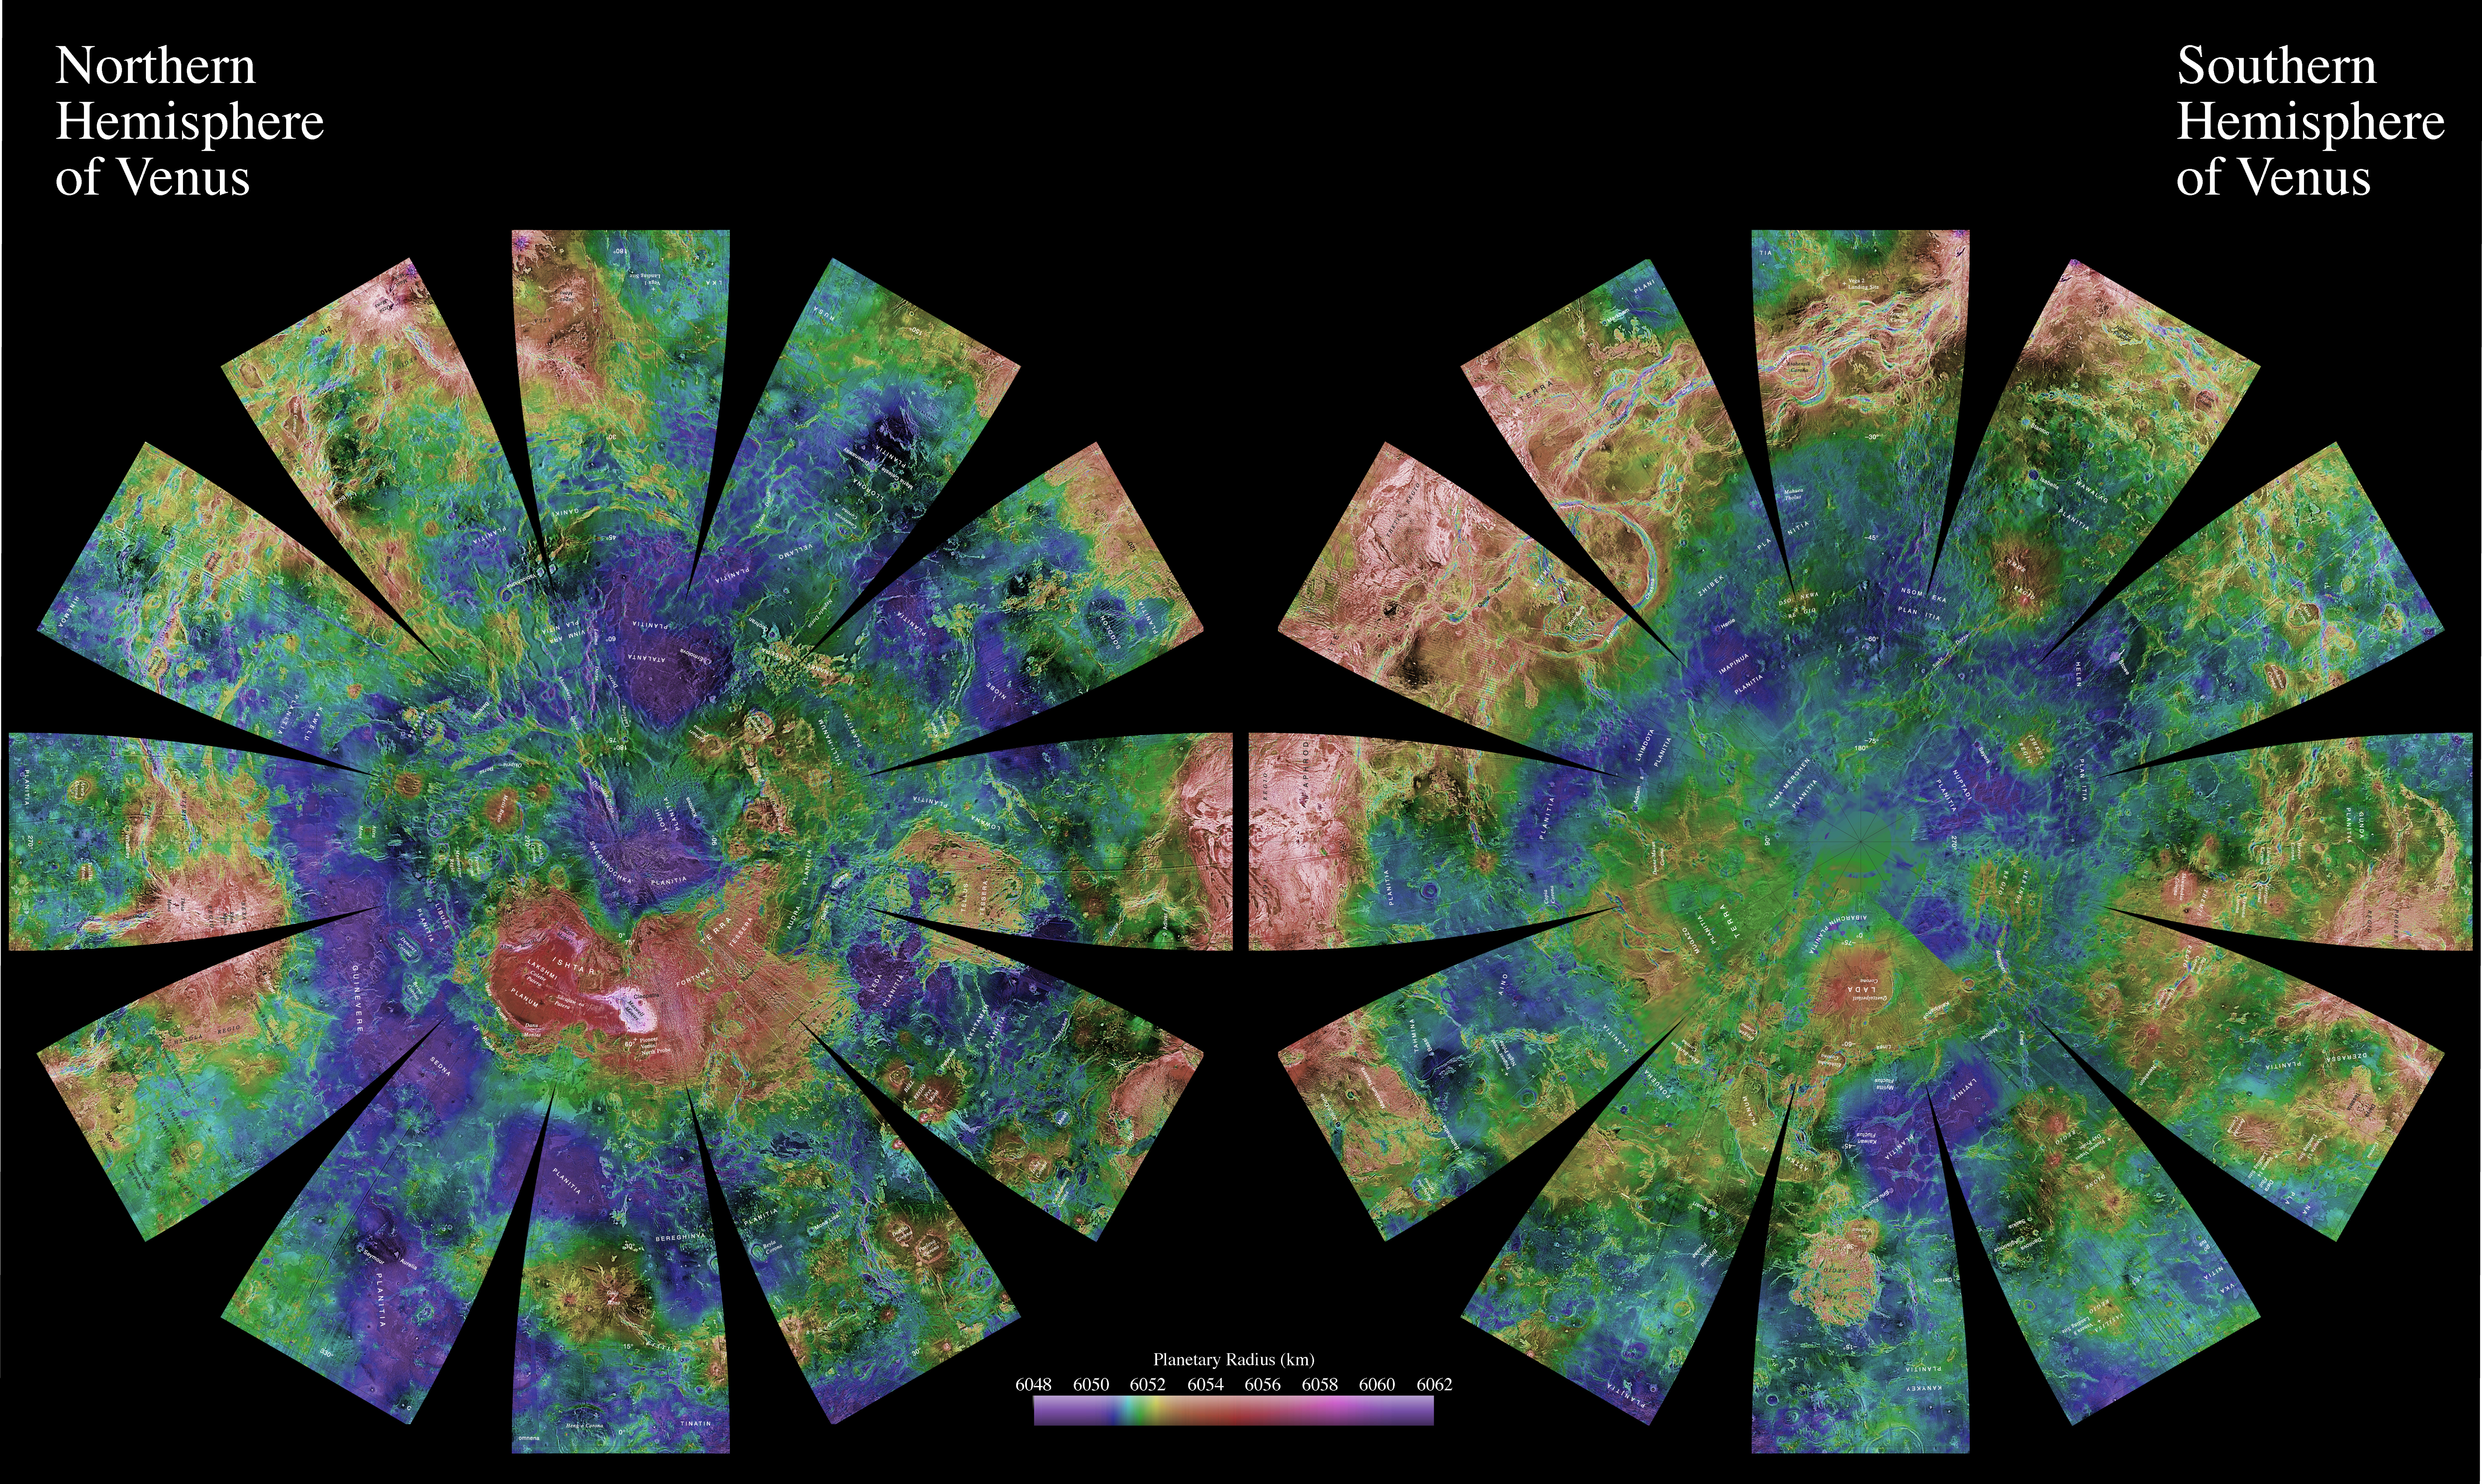

Venus Hemispherical Globes (with place names)

The images used for the base of this globe show the northern and southern hemispheres of Venus as revealed by more than a decade of radar investigations culminating in the 1990-1994 Magellan mission. The Magellan spacecraft imaged more than 98% of Venus at a resolution of about 100 meters; the effective resolution of these images is about 3 kilometers. A mosaic of the Magellan images (most with illumination from the west) forms the image base. Gaps in the Magellan coverage were filled with images from Soviet Venera 15 and 16 spacecraft in the northern quarter of the planet, with images from the Earth-based Arecibo radar in a region centered roughly on 0 degrees latitude and 0 degrees longitude, and with a neutral tone elsewhere (primarily near the south pole). The composite image was processed to improve contrast and to emphasize small features and was color-coded to represent elevation. Gaps in the elevation data from the Magellan radar altimeter were filled with altimetry from the Venera spacecraft and the U.S. Pioneer Venus missions.

The images are presented in a projection that portrays the entire surface of Venus in a manner suitable for the production of a globe. A specialized program was used to create the “flower petal” appearance of the images; the area of each petal from 0 to 75 degrees latitude is in the Transverse Mercator projection, and the area from 75 to 90 degrees latitude is in the Lambert Azimuthal Equal-Area projection. The projections for adjacent petals overlap by 2 degrees of longitude, so that some features are shown twice. Names are approved by the International Astronomical Union. (See PIA03151 for the image without place names.)

Credit: NASA/JPL/USGS